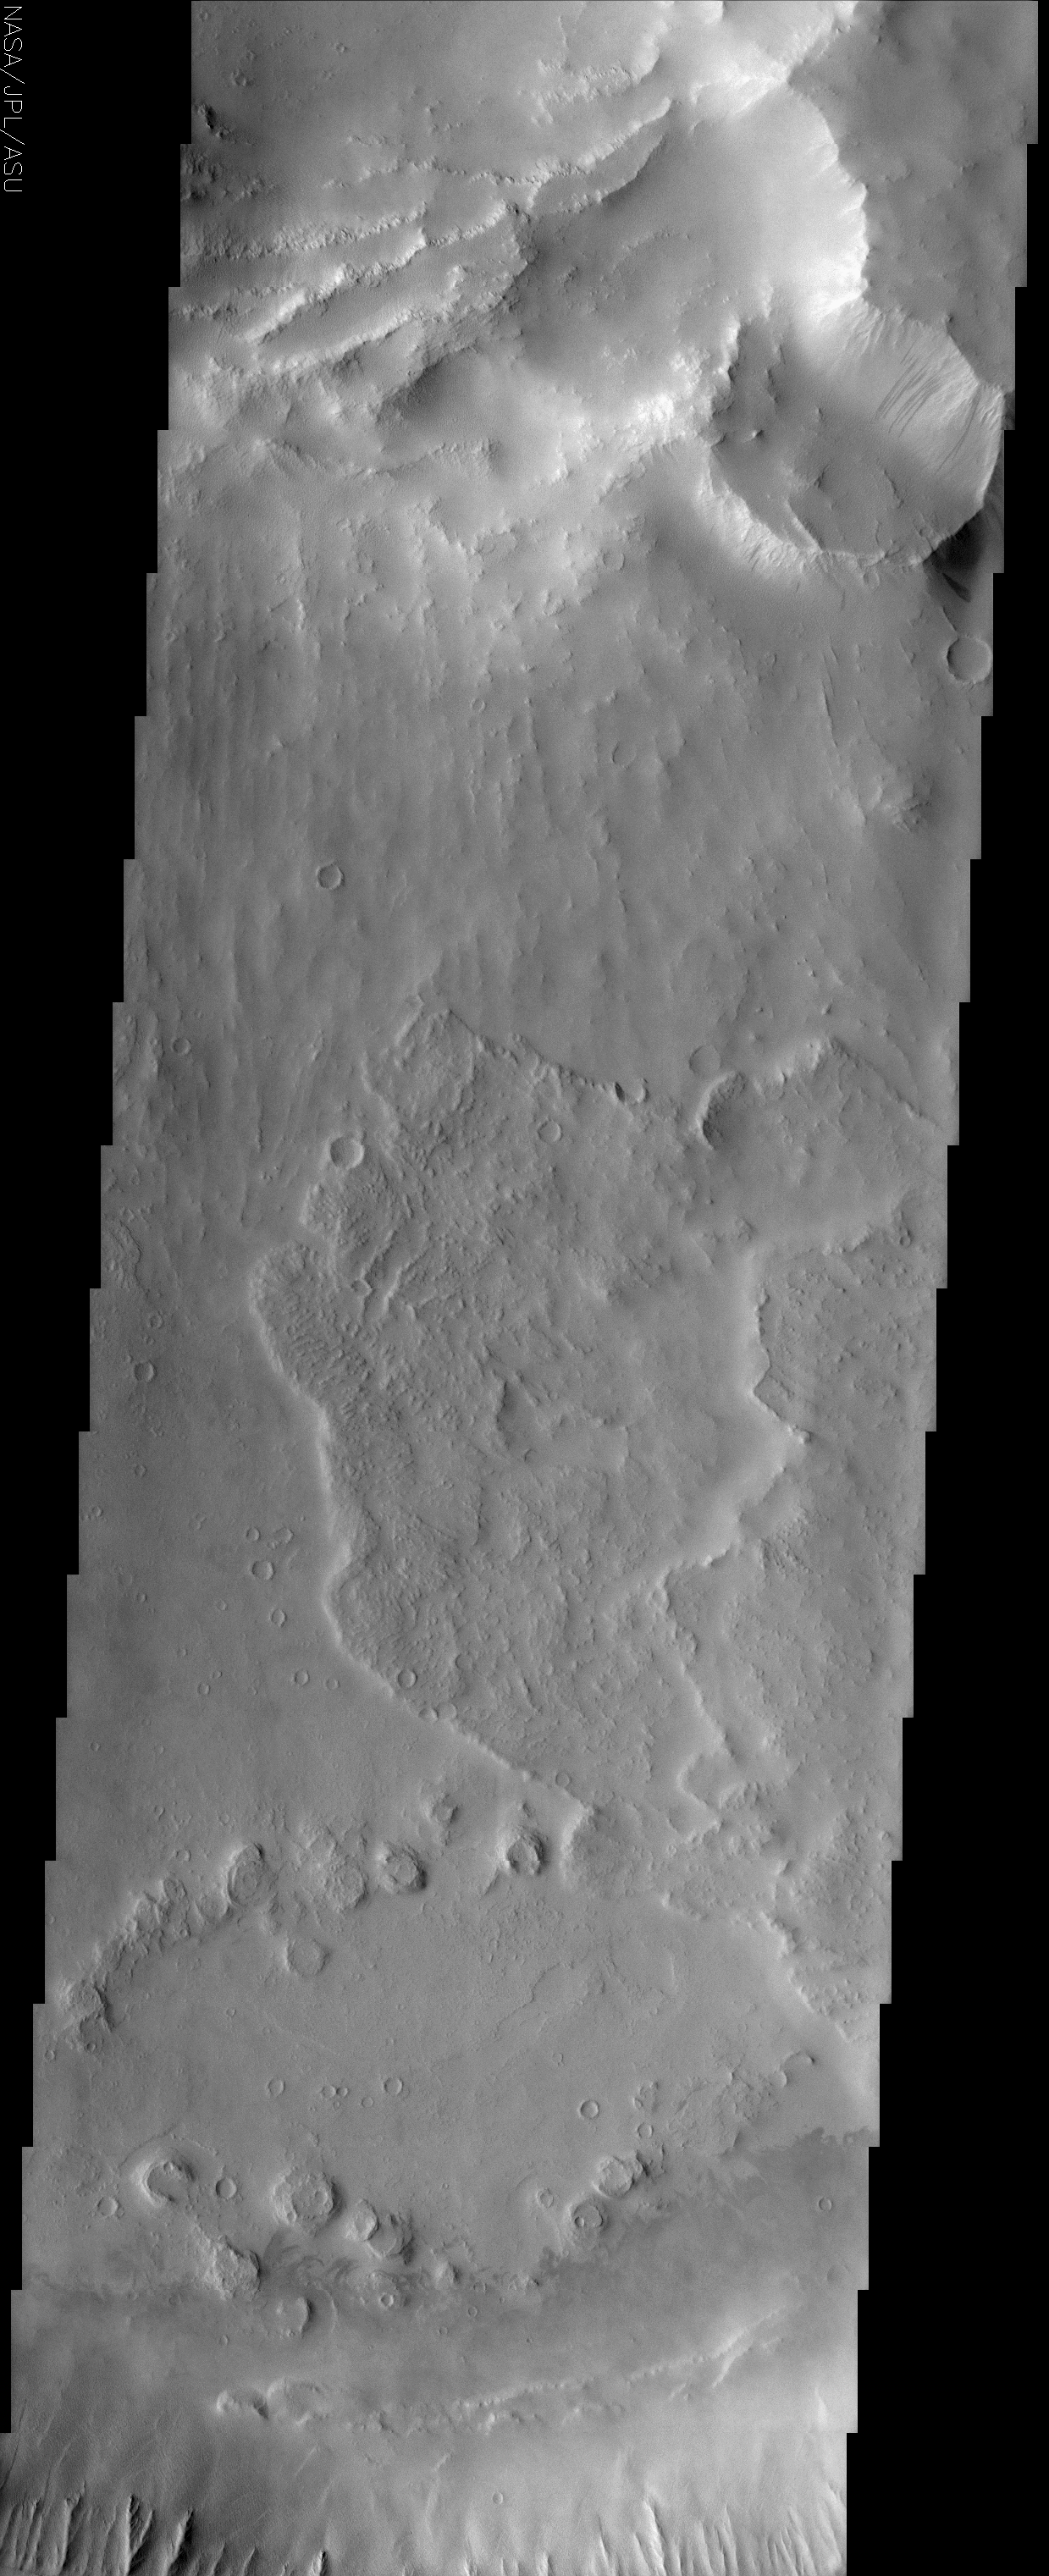

Ulysses Patera

(Released 18 July 2002)
It is helpful to look at the context for this THEMIS image, which covers a large area over the summit of Ulysses Patera. Ulysses Patera is one of the many volcanoes that make up the giant Tharsis volcanic province, although Ulysses itself is fairly small in comparison to the other volcanoes in this area. In the context image, there are 3 circular features near the top of the volcano. The large, central feature is called a “caldera,” and is the result of volcanic activity at Ulysses. The other two circular features are impact craters. The THEMIS image primarily spans across the central caldera, but also covers a portion of the northernmost impact crater. We know that the large central caldera must have formed earlier than the two craters, because its circular form has been cut by the smaller crater rims.

In the THEMIS image, there are stair-stepping plateaus in the northern portion of the image. These are part of the rim of the northern crater, and are caused by collapse or subsidence after the impact event. Just to the south of this crater, “rayed” patterns can be seen on part of the caldera floor. The rayed pattern is most likely due to a landslide of material down the crater rim slope. Another possibility is that the impact that formed the northern crater caused material to be ejected radially, and then parts of the ejecta have either been buried or eroded away. Other signs of mass movement events in this image are dark streaks, caused by dust avalanches, visible in the caldera’s northern wall. In the central portion of the image, there are two lobe-shaped features-one overlaps the other-that appear to have flowed westward. It is likely that these features are ejecta lobes, because they are located adjacent to the southeastern crater (see context image). The fluidized appearance of these ejecta lobes is probably due to a significant amount of ice or water being present in the soil at the time of impact. We know that the southeastern crater must have formed after the northern crater, because the fluidized ejecta lobe overlies the rayed pattern. A close-up look at the fluidized ejecta lobes reveals a different surface “texture” than the surrounding caldera floor. This could be due to compressional features that formed during the lobe emplacement, or to contrasting surface properties that cause the flows to be eroded differently than the caldera floor. In the lower portion of the image, there is a cluster of small circular features in the southernmost part of the central caldera. These features may be layered material that has since been eroded into circular plateaus, or they may be degraded volcanic cones, which would indicate a later stage of smaller-scale volcanism within the caldera. Volcanic cones are common in many calderas on Earth, and are formed after the initial stage of volcanic activity in that caldera. Finally, in the southern wall of the caldera, there is classic “spur-and-gully” morphology. This type of morphology is often formed on steep slopes, where variations in wall resistance cause the surface to be eroded more easily in some areas.

Credit: NASA/JPL/Arizona State University